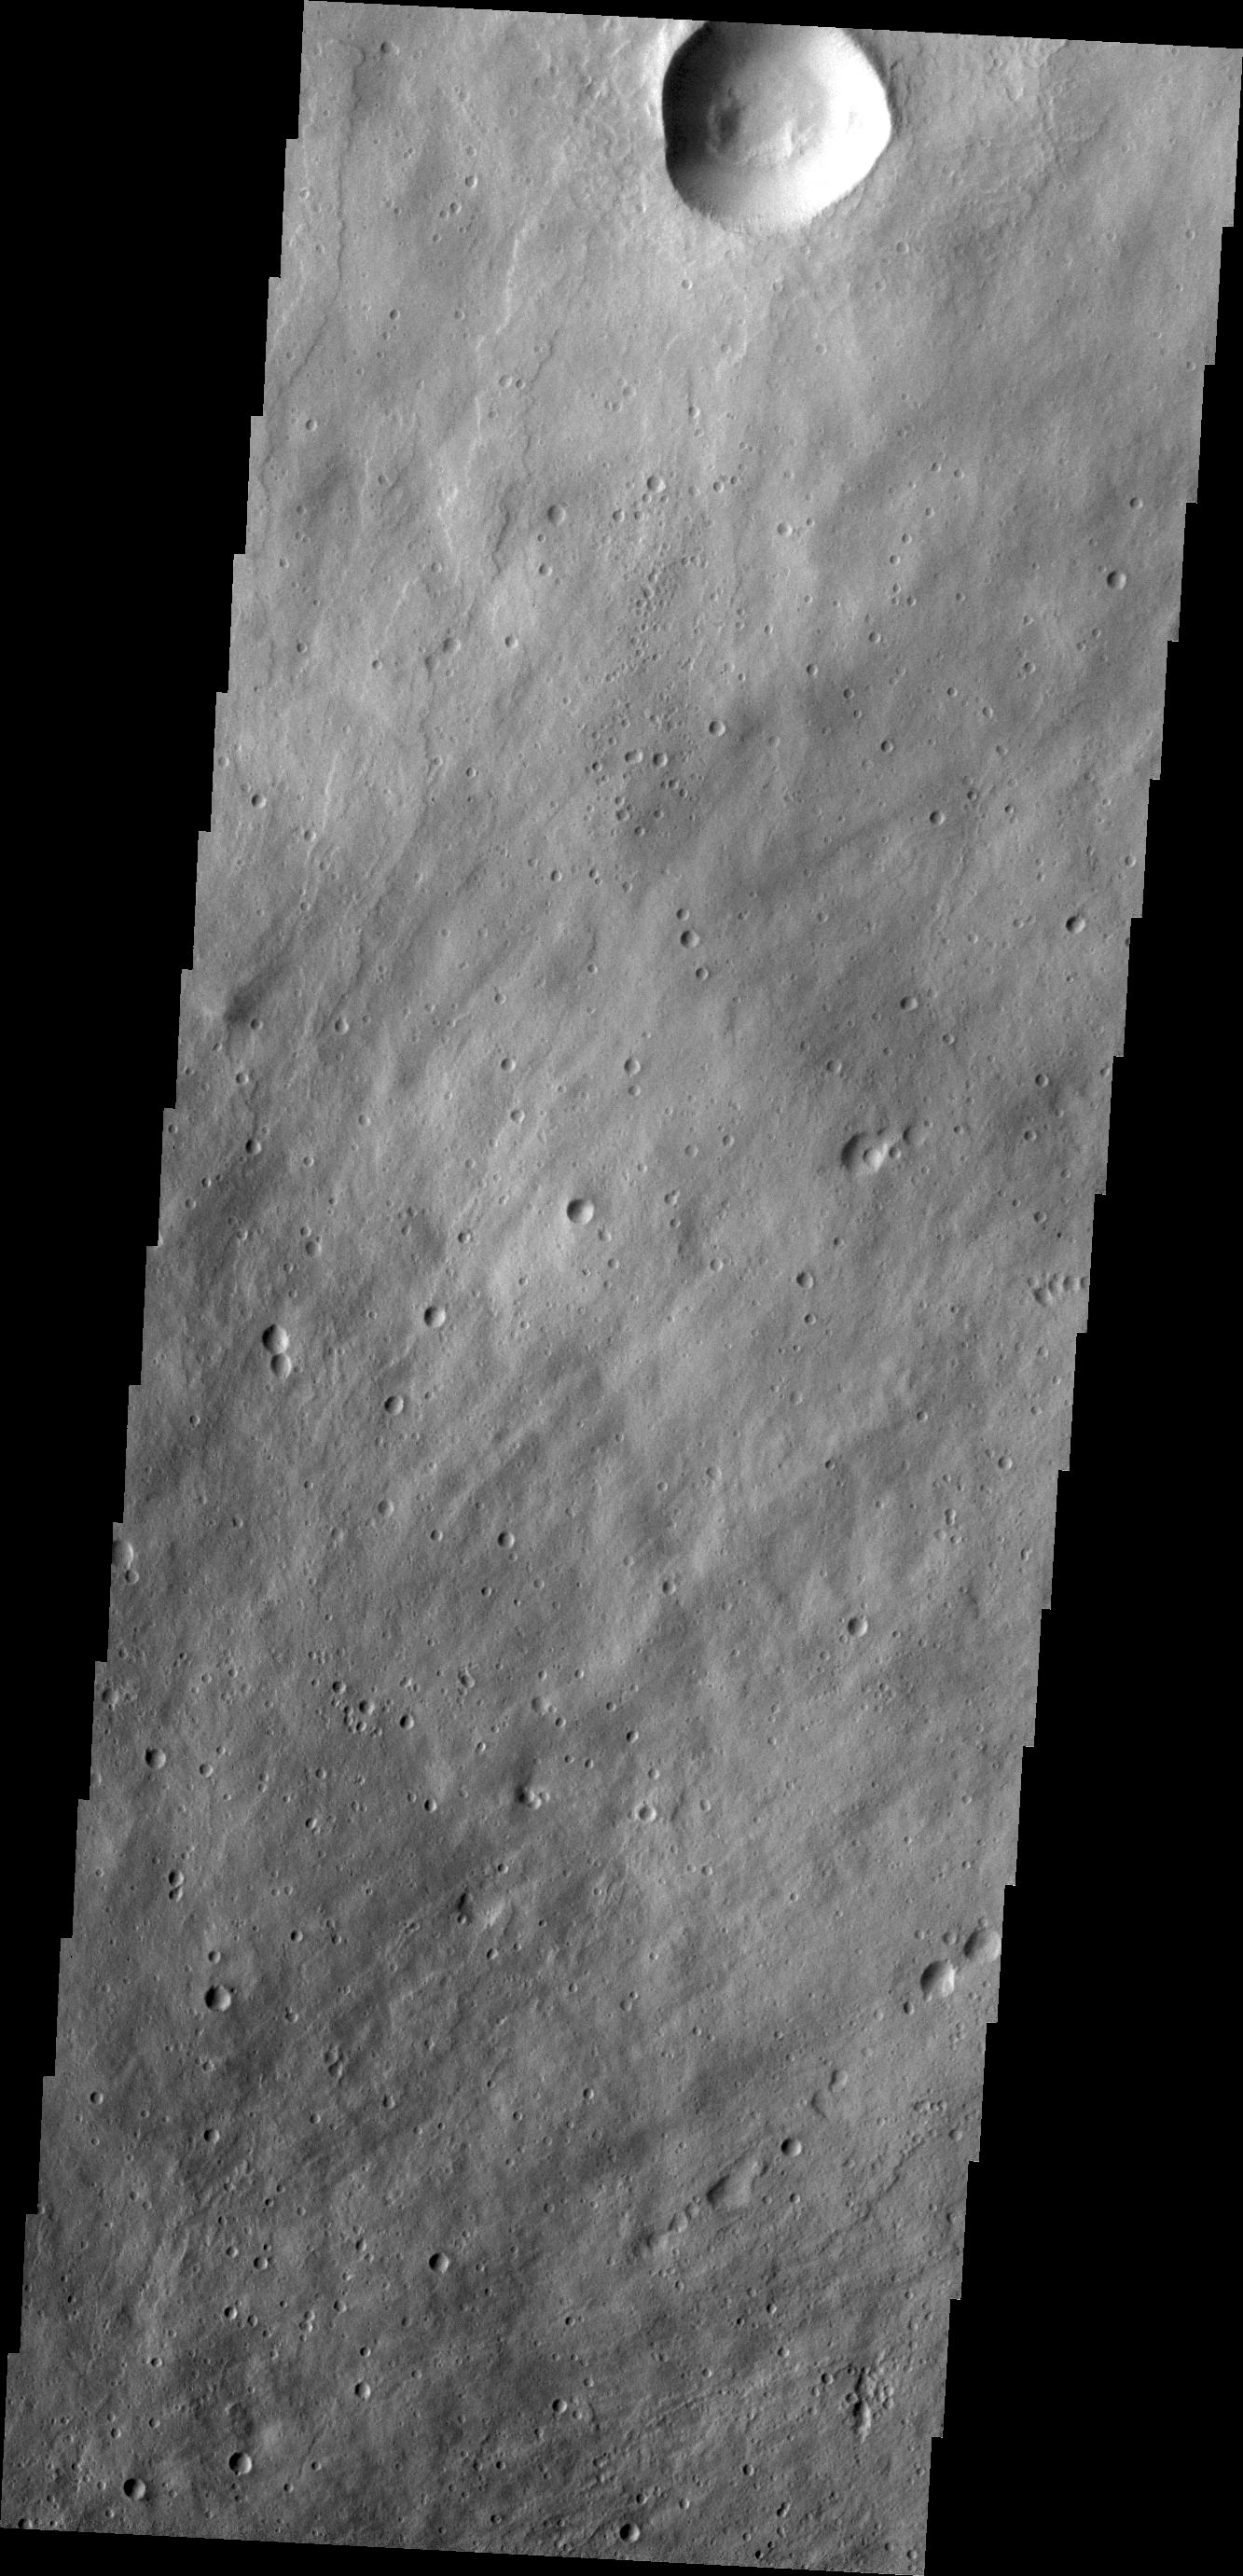

Elysium Mons

Today’s VIS image shows part of the northeastern flank of Elysium Mons.

Credit: NASA/JPL/ASU